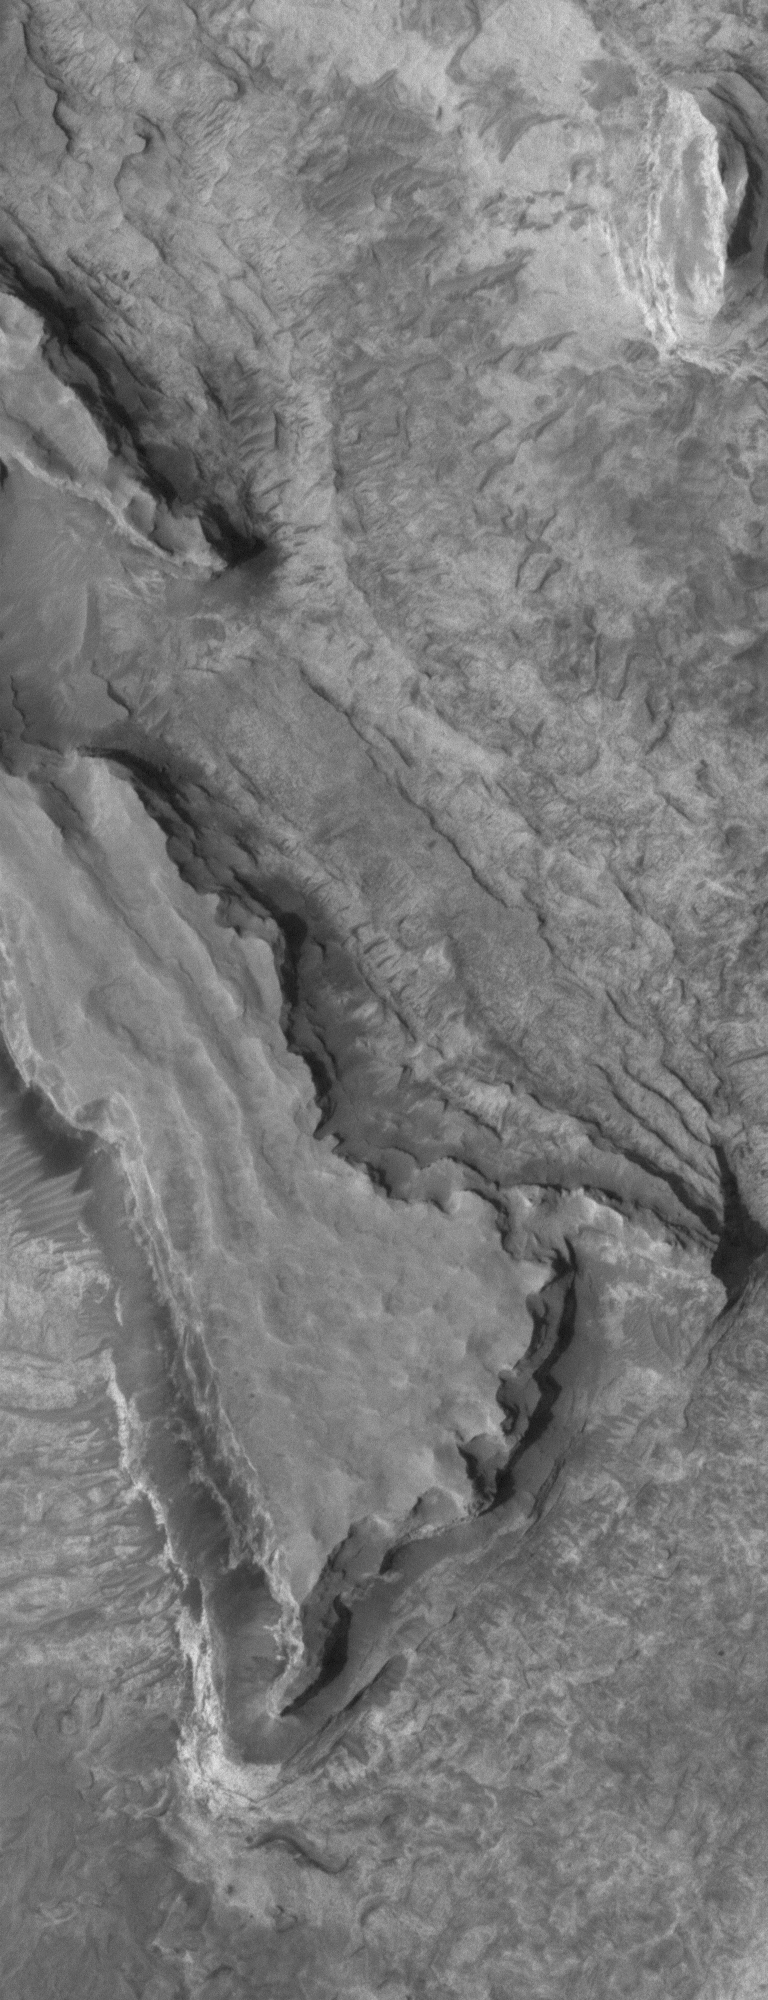

Meridiani Materials

20 February 2006
This Mars Global Surveyor (MGS) Mars Orbiter Camera (MOC) image shows layered, sedimentary rock exposures in the Sinus Meridiani region.

Location near: 4.8°N, 1.2°W
Image width: ~3 km (~1.9 mi)
Illumination from: lower left
Season: Northern Autumn

Credit: NASA/JPL/Malin Space Science Systems